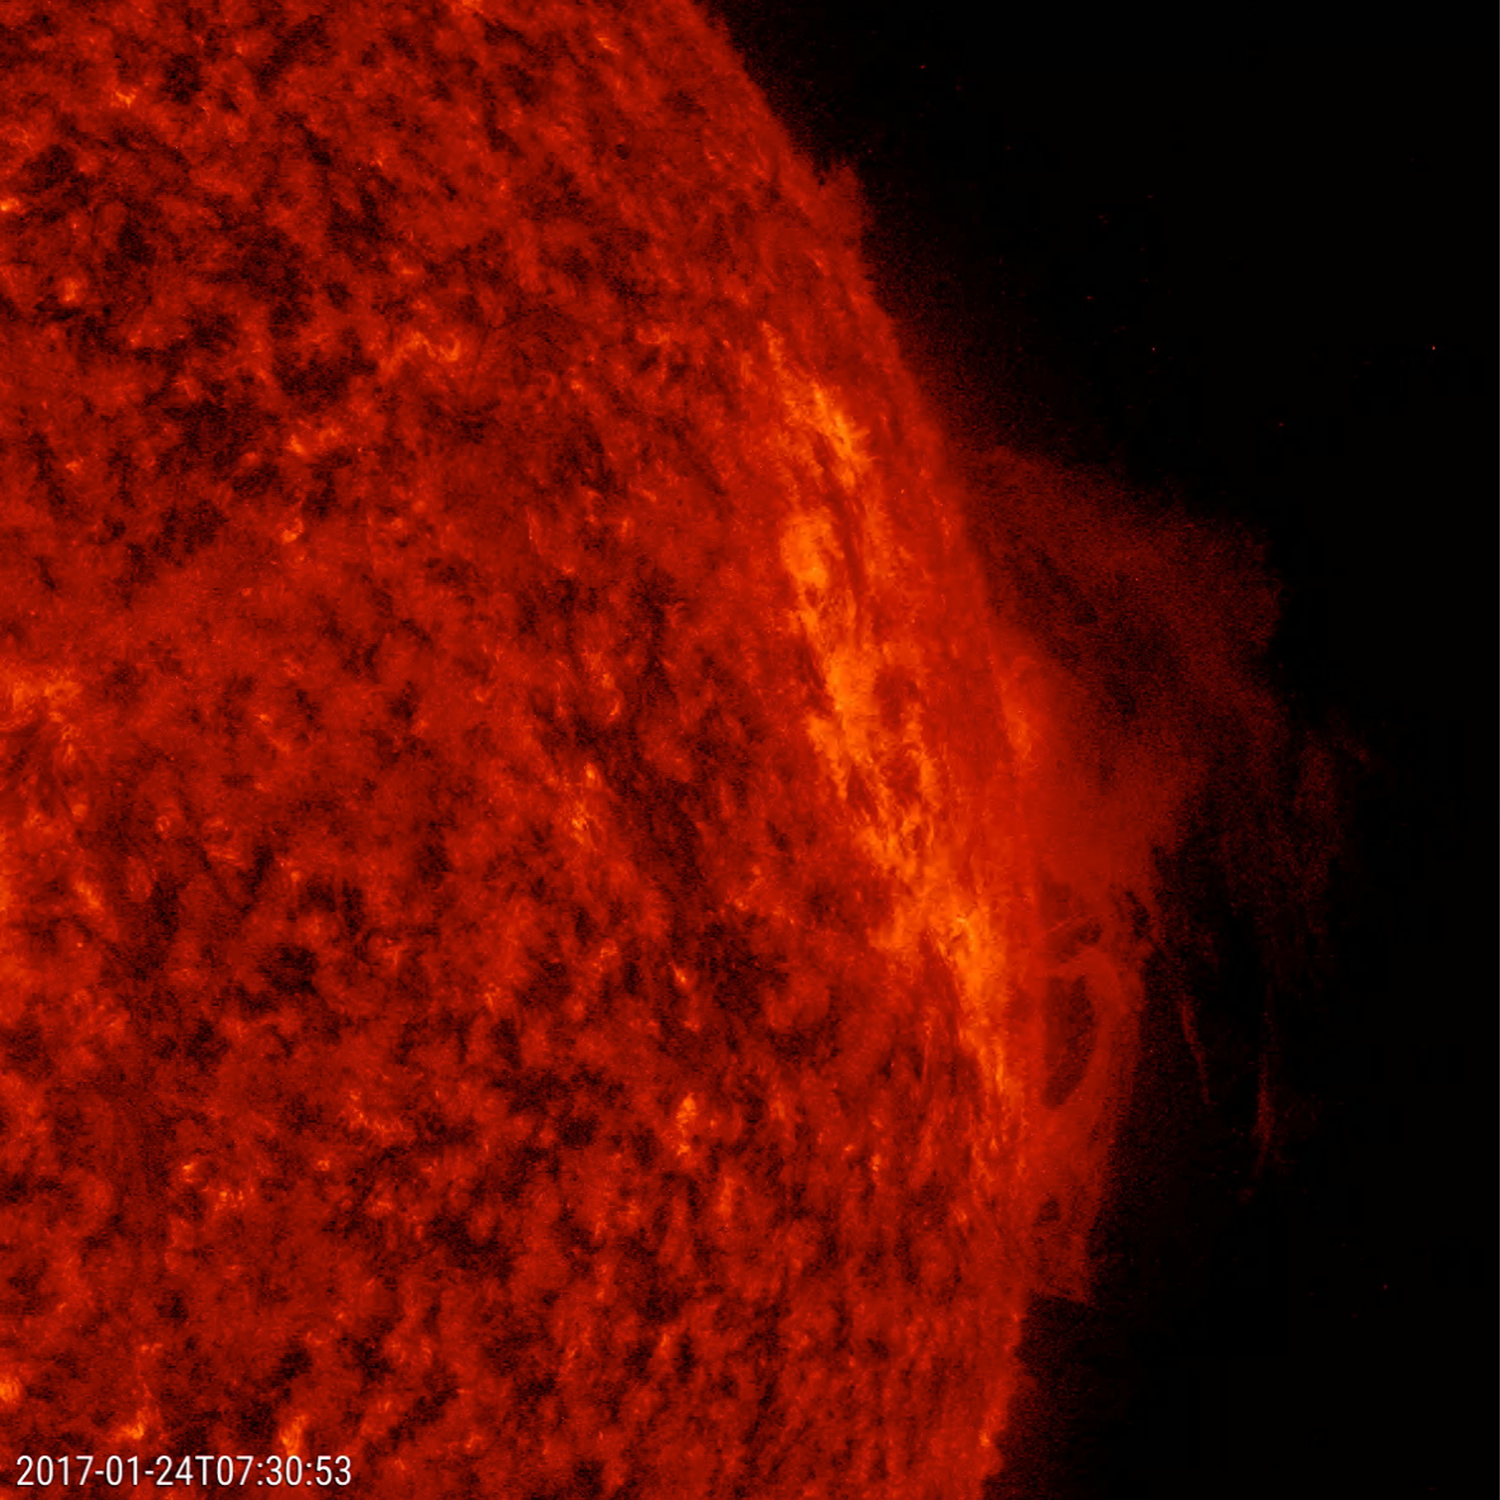

Churning Prominence

A solar prominence rose up along the edge of the sun and twisted and churned for about two days before falling apart (Jan. 23-24, 2017). The dynamic action was generated by competing magnetic forces. The images were taken in a wavelength extreme ultraviolet light that observes activity close to the solar surface, perfect for capturing prominences, which are notoriously unstable clouds of plasma suspended above the sun.

Movies
PIA11237_Churningprom304_big.mp4
PIA11237_Churningprom304_sm.mp4

SDO is managed by NASA’s Goddard Space Flight Center, Greenbelt, Maryland, for NASA’s Science Mission Directorate, Washington. Its Atmosphere Imaging Assembly was built by the Lockheed Martin Solar Astrophysics Laboratory (LMSAL), Palo Alto, California.

Credit: NASA/GSFC/Solar Dynamics Observatory